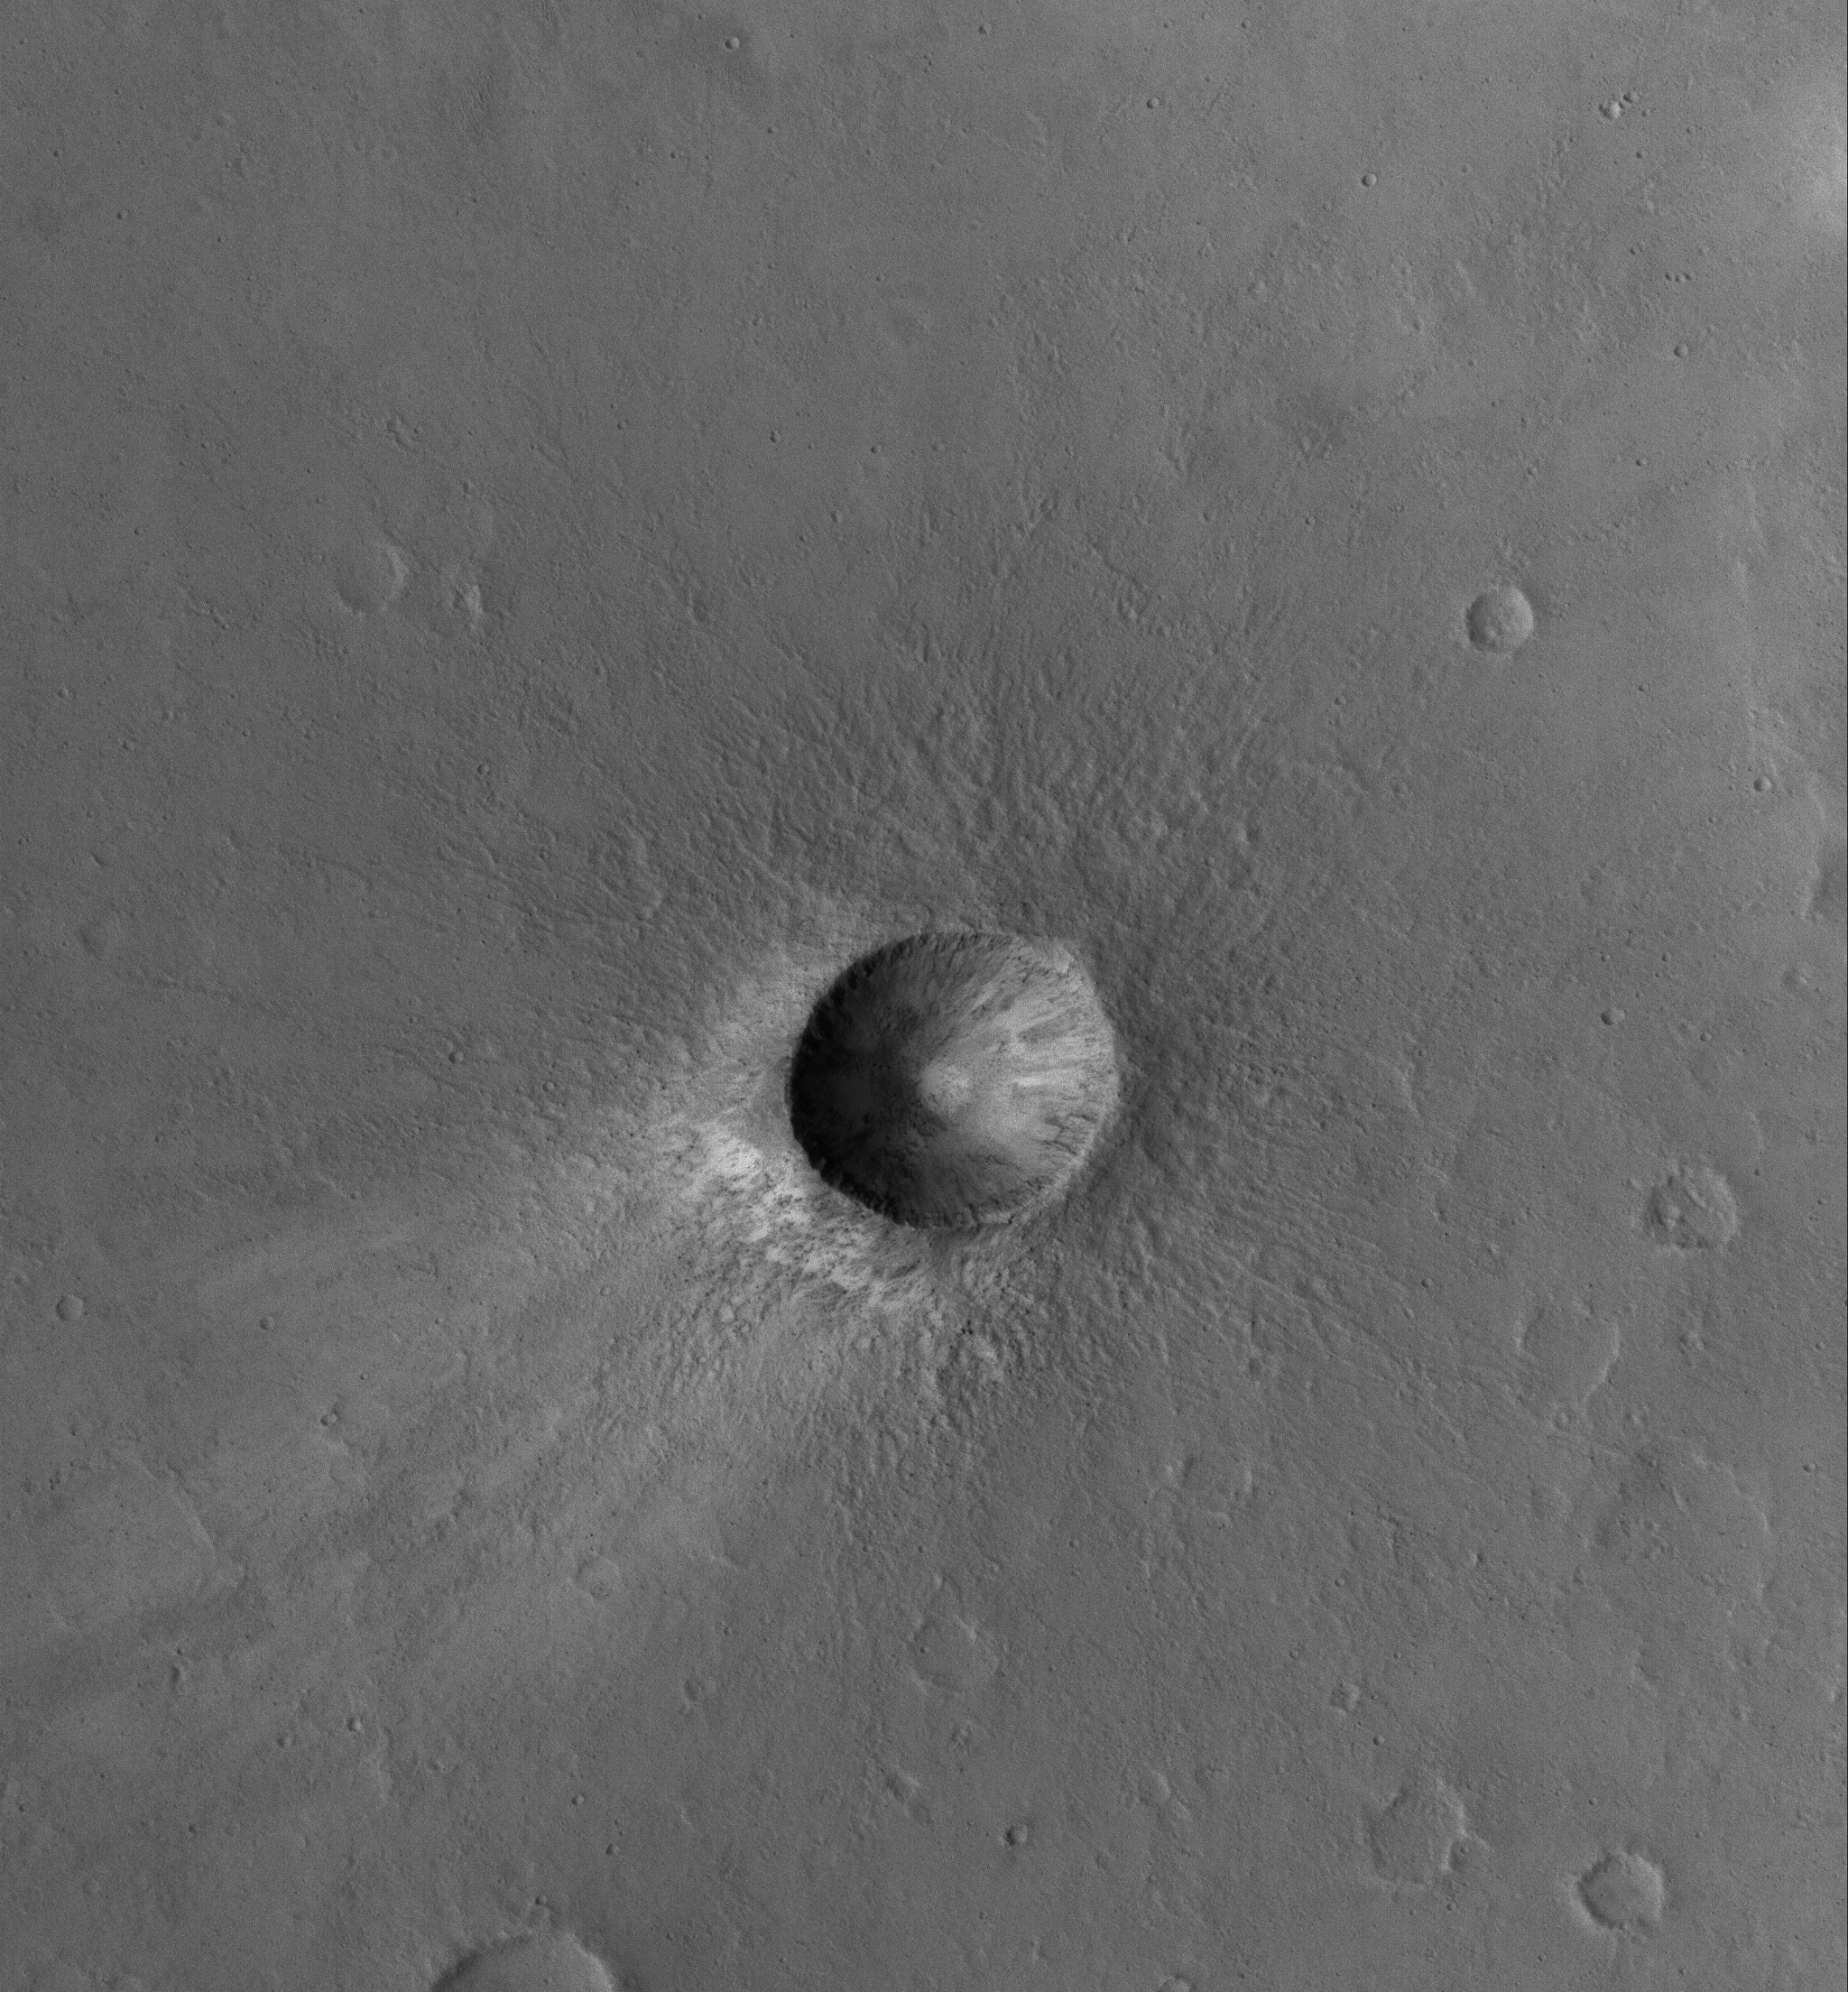

Young Impact

27 May 2005
This Mars Global Surveyor (MGS) Mars Orbiter Camera (MOC) image shows a small, relatively young impact crater in the Xanthe Terra region of Mars. Boulders can be seen in the crater ejecta deposit.

Location near: 2.3°N, 57.8°W
Image width: ~3 km (~1.9 mi
Illumination from: lower left
Season: Northern Autumn

Credit: NASA/JPL/Malin Space Science Systems